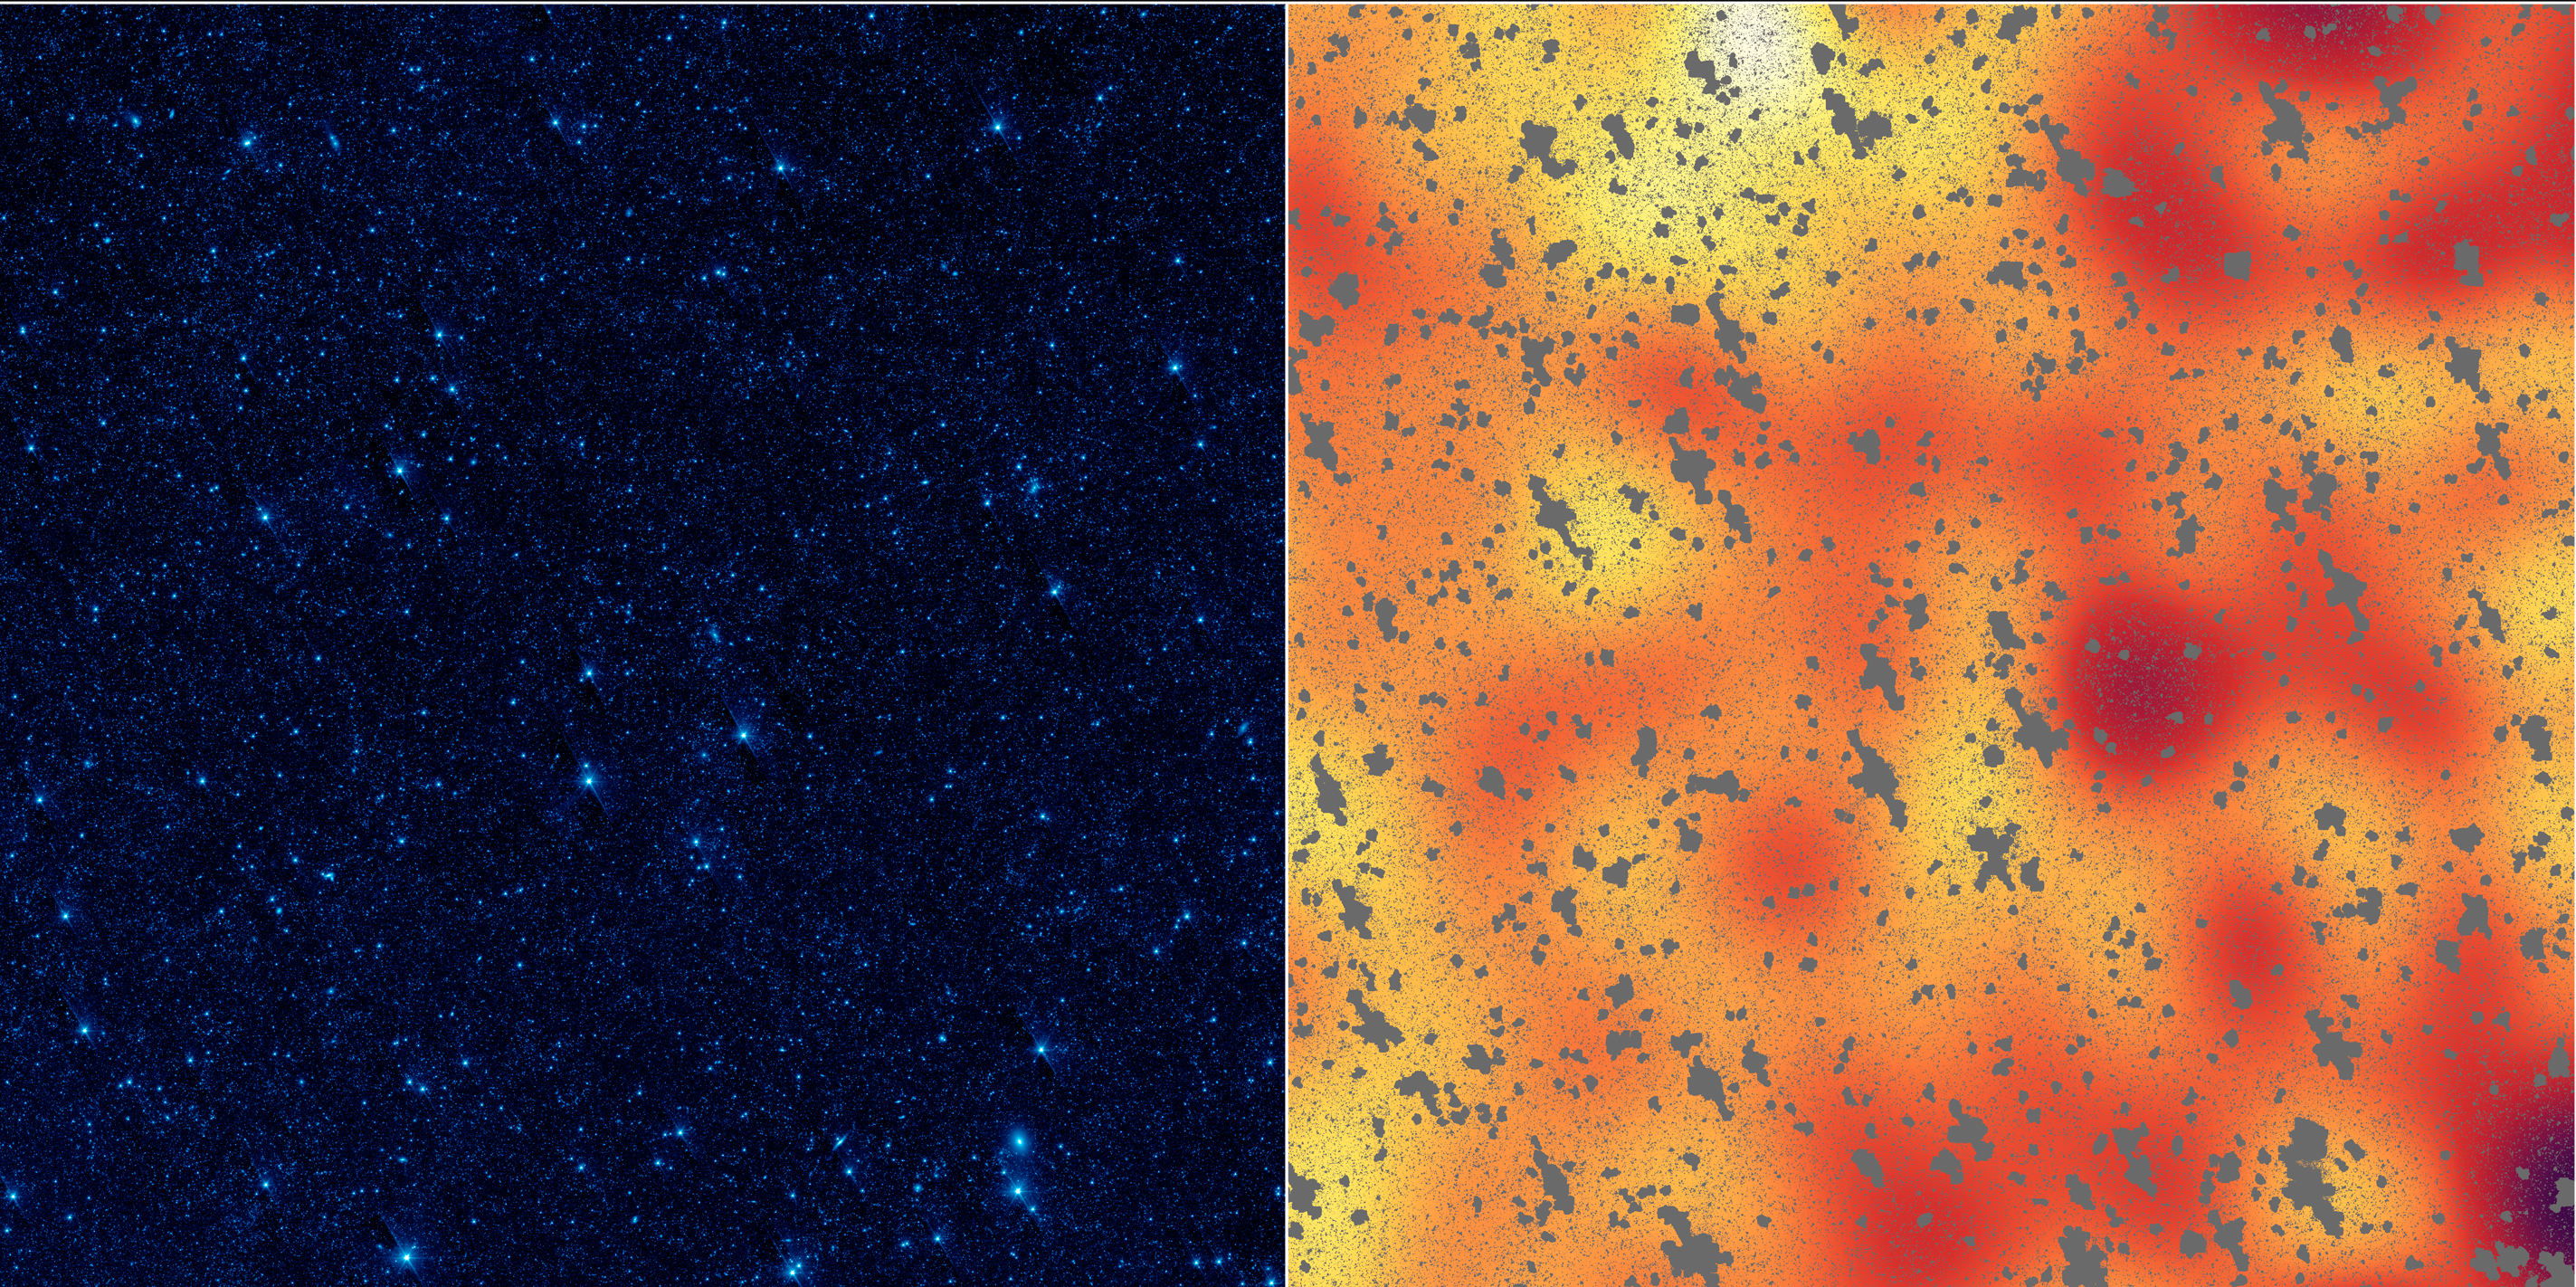

Unmasking a Hidden Glow

Poster Version

The image on the left shows a portion of our sky, called the Boötes field, in infrared light, while the image on the right shows a mysterious, background infrared glow captured by NASA’s Spitzer Space Telescope in the same region of sky. Using Spitzer, researchers were able to detect this background glow, which spreads across the whole sky, by masking out light from galaxies and other known sources of light (the masks are the gray, blotchy marks).

The scientists find that this light is coming from stray stars that were torn away from galaxies. When galaxies tangle and merge — a natural stage of galaxy growth — stars often get kicked out in the process. The stars are too faint to be seen individually, but Spitzer may be seeing their collective glow.

NASA’s Jet Propulsion Laboratory, Pasadena, Calif., manages the Spitzer Space Telescope mission for NASA’s Science Mission Directorate, Washington. Science operations are conducted at the Spitzer Science Center at the California Institute of Technology in Pasadena. Data are archived at the Infrared Science Archive housed at the Infrared Processing and Analysis Center at Caltech. Caltech manages JPL for NASA.

Credit: NASA/JPL-Caltech/UC Irvine